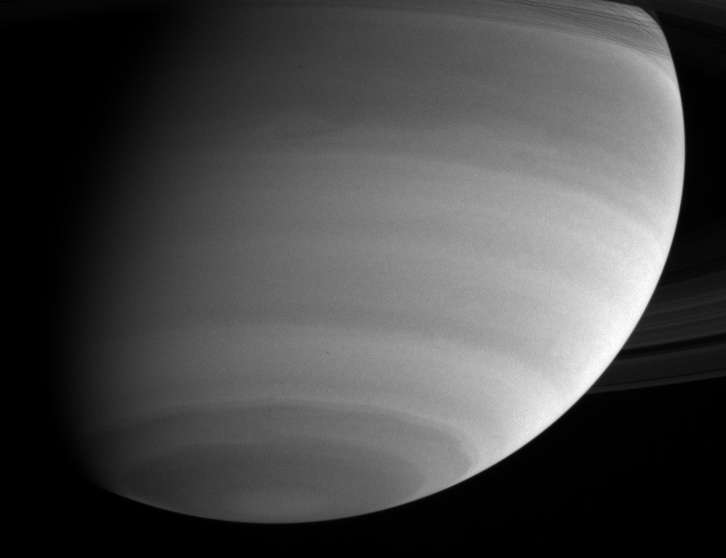

Southern Hemisphere in Ultraviolet

With ultraviolet eyes, Cassini gazes at cloud bands and wavy structures in Saturn’s southern hemisphere. In the ultraviolet, the gaseous part of the atmosphere is bright and high clouds and aerosols tend to be dark. The Cassini spacecraft narrow angle camera took the image on May 15, 2004, from a distance of 24.7 million kilometers (15.4 million miles) from Saturn through a filter centered at 298 nanometers. The image scale is 147 kilometers (91 miles) per pixel. Contrast in the image was enhanced to aid visibility.

The Cassini-Huygens mission is a cooperative project of NASA, the European Space Agency and the Italian Space Agency. The Jet Propulsion Laboratory, a division of the California Institute of Technology in Pasadena, manages the Cassini-Huygens mission for NASA’s Office of Space Science, Washington, D.C. The Cassini orbiter and its two onboard cameras, were designed, developed and assembled at JPL. The imaging team is based at the Space Science Institute, Boulder, Colo.

Credit: NASA/JPL/Space Science Institute